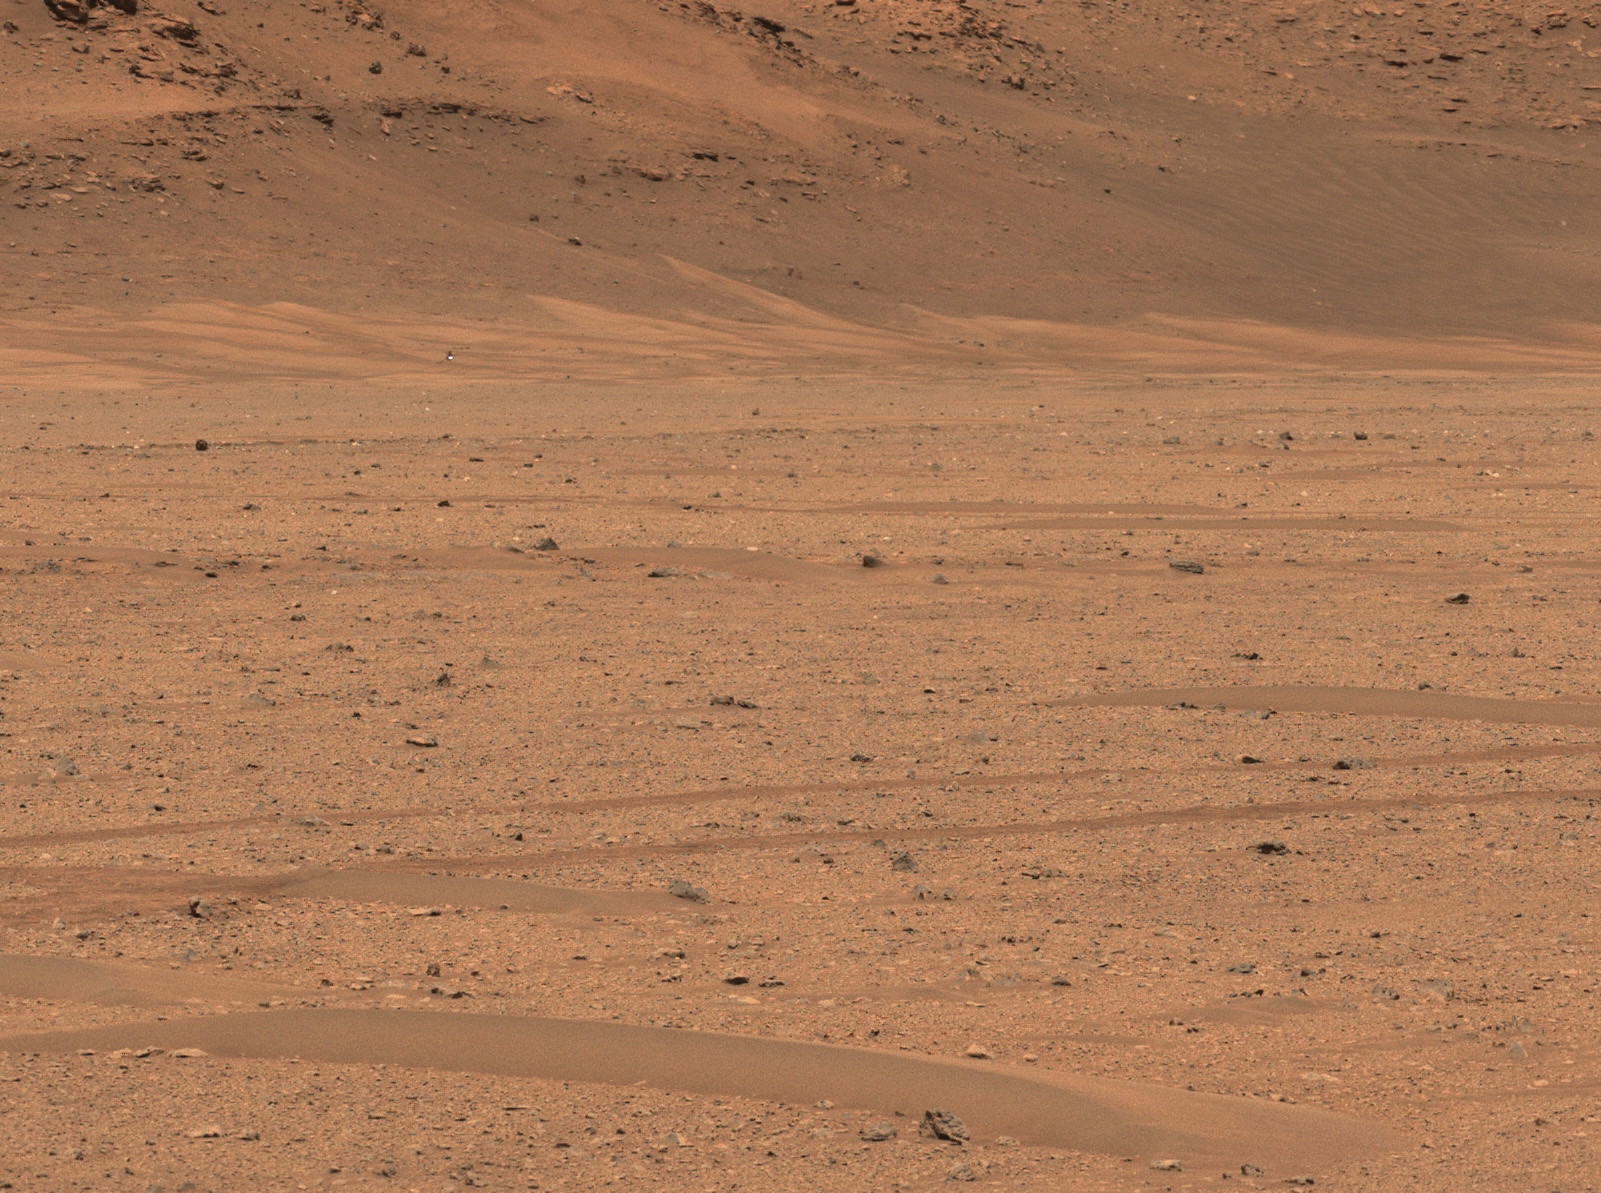

Mars Helicopter at Three Forks

NASA’s Perseverance Mars rover captured the agency’s Ingenuity Mars Helicopter near the base of Jezero Crater’s river delta in this image taken Dec. 18, 2022, the 650th day, or sol, of the mission. At the time the picture was taken, the helicopter was about 1,115 feet (340 meters) northeast of the rover.

Figure A is an annotated version of the image pointing out the location of the Mars Helicopter in the distance.

A key objective for Perseverance’s mission on Mars is astrobiology, including the search for signs of ancient microbial life. The rover will characterize the planet’s geology and past climate, pave the way for human exploration of the Red Planet, and be the first mission to collect and cache Martian rock and regolith (broken rock and dust).

Subsequent NASA missions, in cooperation with ESA (European Space Agency), would send spacecraft to Mars to collect these sealed samples from the surface and return them to Earth for in-depth analysis.

The Mars 2020 Perseverance mission is part of NASA’s Moon to Mars exploration approach, which includes Artemis missions to the Moon that will help prepare for human exploration of the Red Planet.

NASA’s Jet Propulsion Laboratory, which is managed for the agency by Caltech in Pasadena, California, built and manages operations of the Perseverance rover. Arizona State University leads the operations of the Mastcam-Z instrument, working in collaboration with Malin Space Science Systems in San Diego, on the design, fabrication, testing, and operation of the cameras, and in collaboration with the Neils Bohr Institute of the University of Copenhagen on the design, fabrication, and testing of the calibration targets.

Credit: NASA/JPL-Caltech/ASU/MSSS